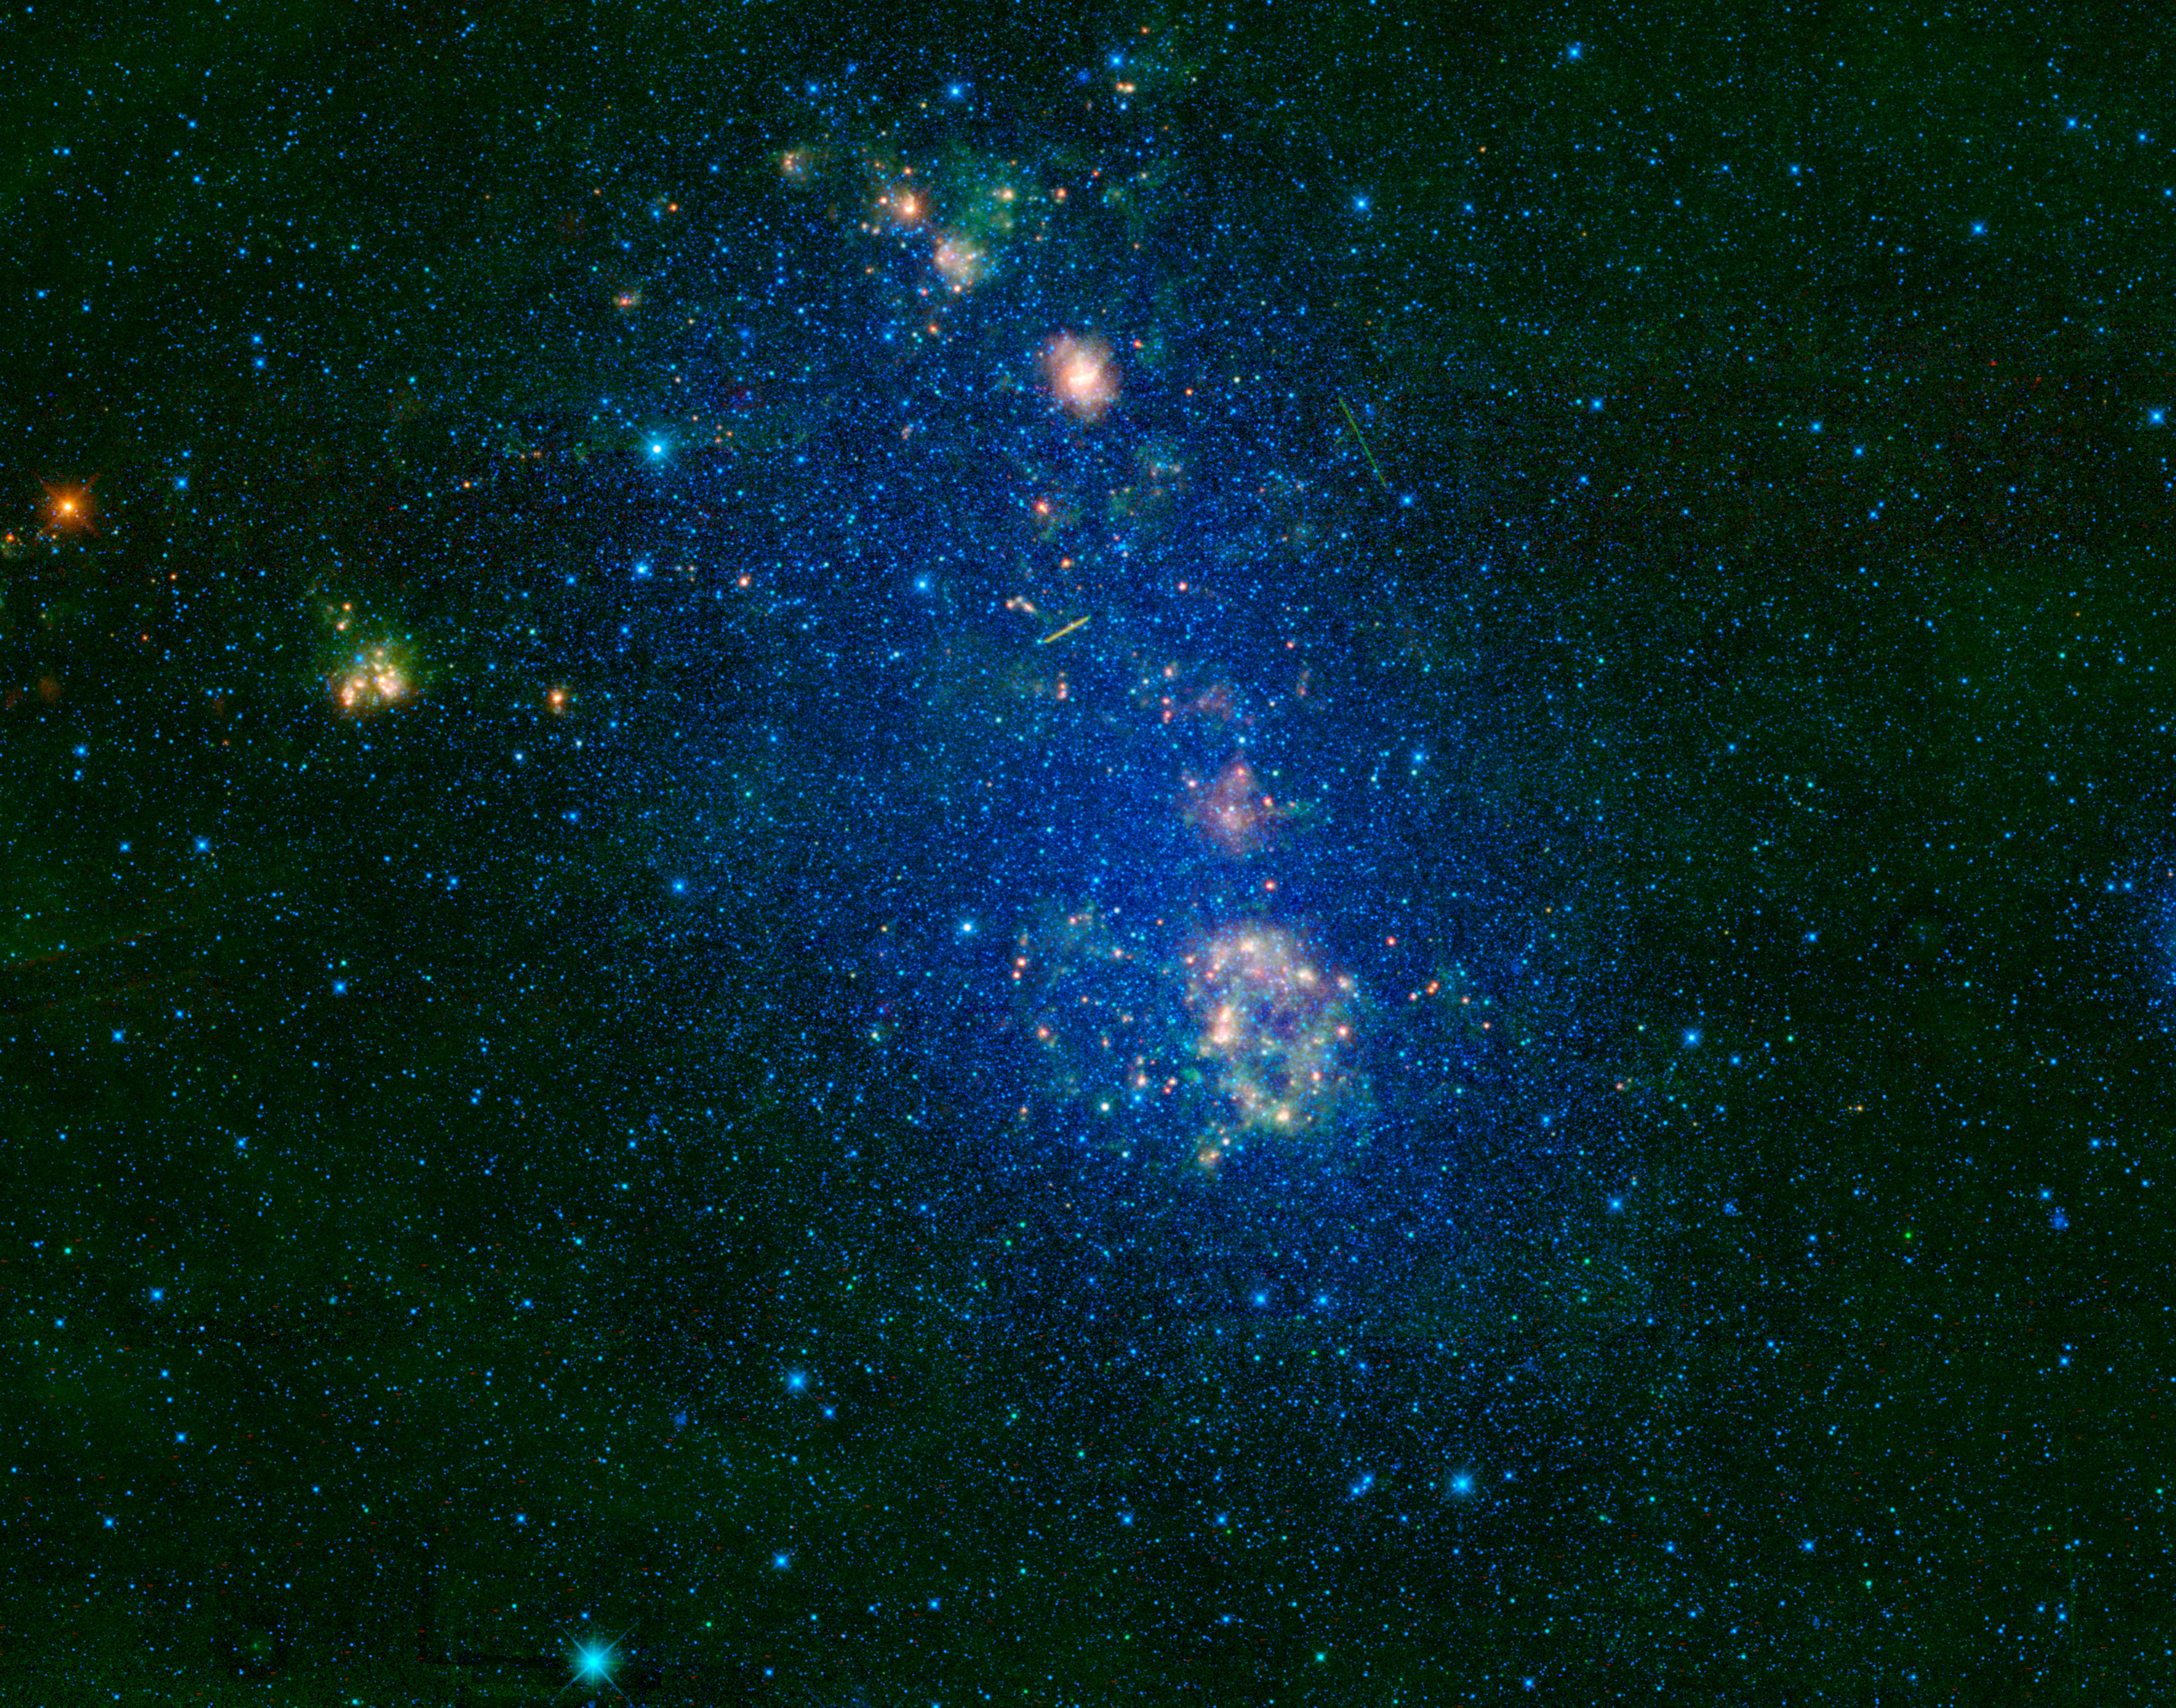

WISE’s View of a Wispy Cloud

This image captured by NASA’s Wide-field Infrared Survey Explorer (WISE) highlights the Small Magellanic Cloud. Also known as NGC 292, the Small Magellanic Cloud is a small galaxy about 200,000 light-years away.

The Small Magellanic Cloud is named after the Portuguese explorer Fernando de Magellan who observed it on his voyage around the world in 1519. Since it is visible to the naked eye in dark-sky conditions, it is likely that people in the southern hemisphere observed the galaxy long before Magellan recorded it.

Located in the constellation Tucana, the Small Magellanic Cloud looks like a wispy cloud that circles the south celestial pole. Nearby, but not visible in this image, is the Large Magellanic Cloud, a sister galaxy to the Small Magellanic Cloud. Astronomers originally thought that both galaxies were orbiting our Milky Way galaxy. But recent research suggests that they might be moving too fast to be bound by the Milky Way’s gravity and are passing by for the first time.

This WISE image illustrates why the SMC is considered an irregular galaxy. Galaxies are classified according to their shape, such as spiral or elliptical. Irregular galaxies don’t fit into any of these categories — they are unique in shape.

The two streaks seen in the upper half of the image are satellites orbiting Earth, which happened to pass in front of the Small Magellanic Cloud when WISE captured this view.

This mosaic image was made from all four infrared detectors aboard WISE. The color in this image represents different wavelengths of infrared light. Blue and cyan represent light at wavelengths of 3.4 and 4.6 microns mostly emitted from stars. Green and red represent light at 12 and 22 microns, which is mostly light from warm dust.

Credit: NASA/JPL-Caltech/UCLA